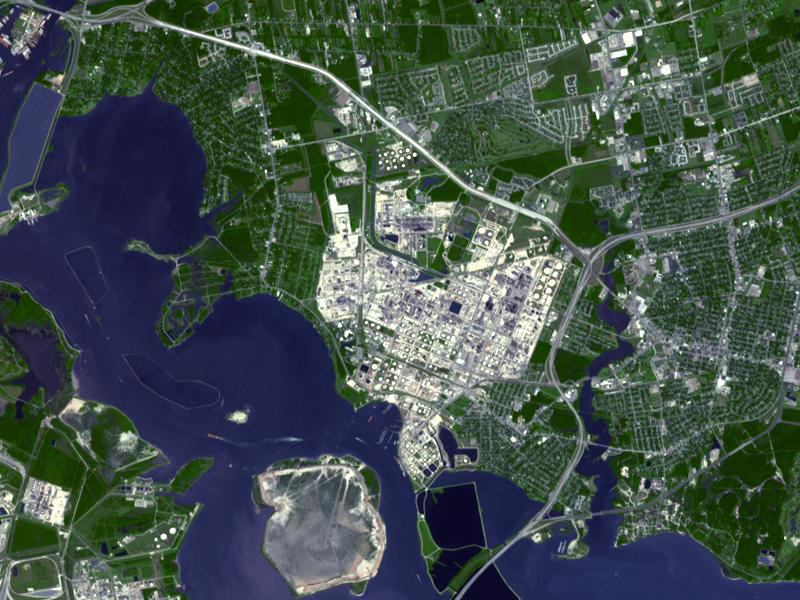

Baytown Refinery, Texas

With a refining capacity of over 560,000 barrels per day, ExxonMobil’s Baytown refinery in Texas is the largest refinery in the United States. And with 970 hectares of intensely industrialized land within its perimeter, this is one of the largest industrial sites in the world. In addition to the refinery, ExxonMobil Chemical operates two petrochemical plants on the site, making 13 billion pounds of chemicals a year for a variety of industries and products. The refinery opened in 1919, by the Humble Oil Company, which later became Exxon. The 4 kilometer wide plant employs over 4,000 people. The image was acquired October 1, 2003, covers an area of 9 x 12 km, and is located at 29.7 degrees north latitude, 95 degrees west longitude.

With its 14 spectral bands from the visible to the thermal infrared wavelength region and its high spatial resolution of 15 to 90 meters (about 50 to 300 feet), ASTER images Earth to map and monitor the changing surface of our planet. ASTER is one of five Earth-observing instruments launched Dec. 18, 1999, on Terra. The instrument was built by Japan’s Ministry of Economy, Trade and Industry. A joint U.S./Japan science team is responsible for validation and calibration of the instrument and data products.

The broad spectral coverage and high spectral resolution of ASTER provides scientists in numerous disciplines with critical information for surface mapping and monitoring of dynamic conditions and temporal change. Example applications are: monitoring glacial advances and retreats; monitoring potentially active volcanoes; identifying crop stress; determining cloud morphology and physical properties; wetlands evaluation; thermal pollution monitoring; coral reef degradation; surface temperature mapping of soils and geology; and measuring surface heat balance.

The U.S. science team is located at NASA’s Jet Propulsion Laboratory, Pasadena, Calif. The Terra mission is part of NASA’s Science Mission Directorate, Washington, D.C.

Credit: NASA/GSFC/METI/ERSDAC/JAROS, and U.S./Japan ASTER Science Team